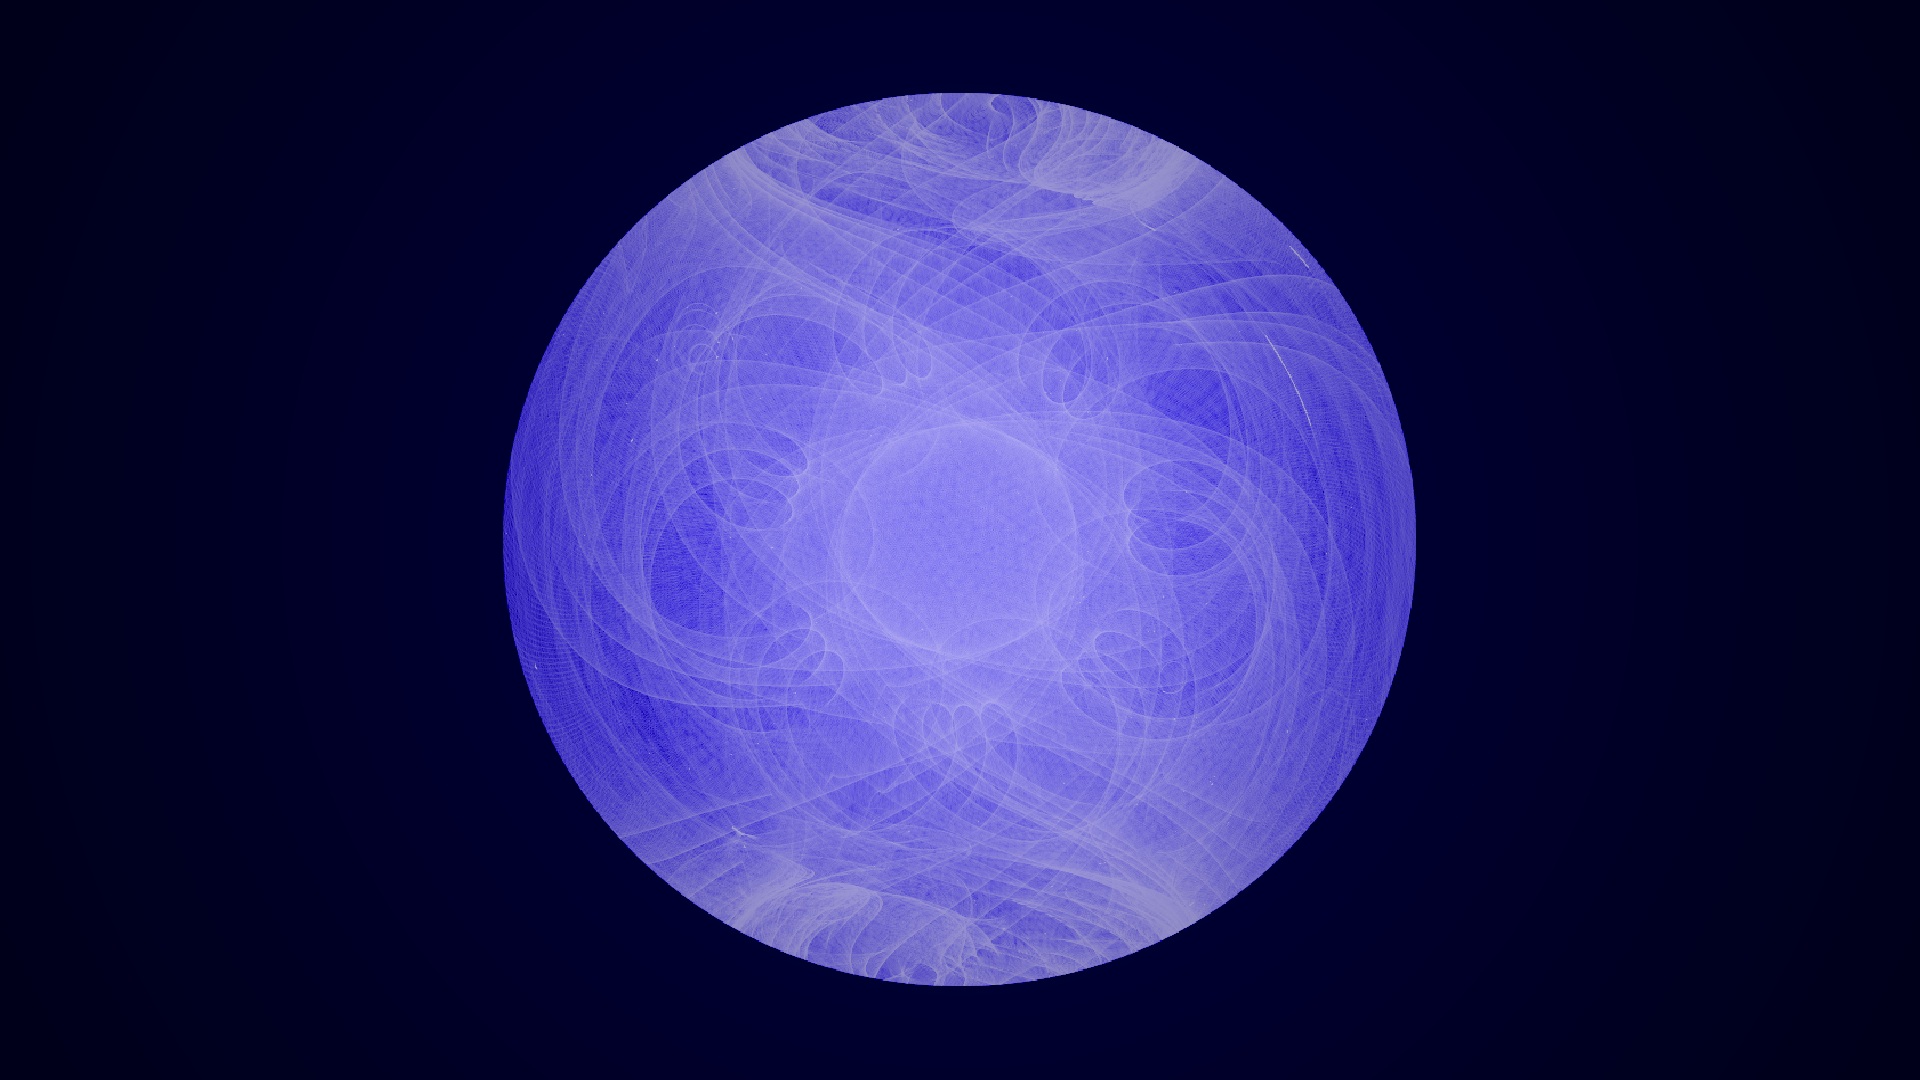

Fermi's Motion Produces a Study in Spirograph

Final still from Fermi video [bit.ly/Y2K4LN]. ----- NASA's Fermi Gamma-ray Space Telescope orbits our planet every 95 minutes, building up increasingly deeper views of the universe with every circuit. Its wide-eyed Large Area Telescope (LAT) sweeps across the entire sky every three hours, capturing the highest-energy form of light -- gamma rays -- from sources across the universe. These range from supermassive black holes billions of light-years away to intriguing objects in our own galaxy, such as X-ray binaries, supernova remnants and pulsars. Now a Fermi scientist has transformed LAT data of a famous pulsar into a mesmerizing movie that visually encapsulates the spacecraft's complex motion.

Credit: NASA/DOE/Fermi LAT Collaboration